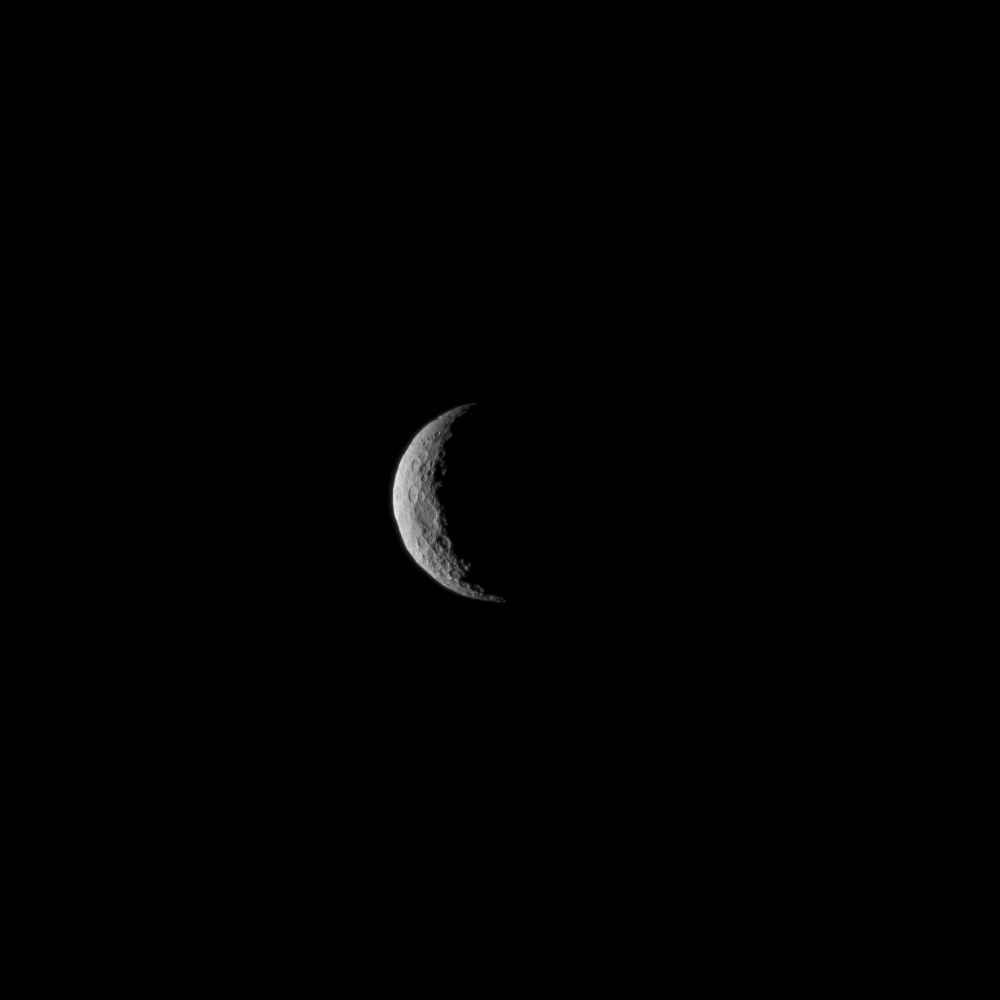

Ceres at Dawn – Take One

The slim crescent of Ceres smiles back as the dwarf planet awaits the arrival of an emissary from Earth. This image was taken by NASA’s Dawn spacecraft on March 1, 2015, just a few days before the mission achieved orbit around the previously unexplored world.

Following the image sequence in which this view was acquired, the Dawn spacecraft slipped over to the dark side — that is, the far side of Ceres with respect to the sun. The spacecraft is slated to resume imaging of Ceres’ surface in mid-April, when it once again views lit terrain on Ceres.

The image was obtained at a distance of about 30,000 miles (about 48,000 kilometers) at a sun-Ceres-spacecraft angle, or phase angle, of 123 degrees. Image scale on Ceres is 1.9 miles (2.9 kilometers) per pixel.

This image was taken as part of the same sequence in which PIA19312 was acquired.

Ceres has an average diameter of about 590 miles (950 kilometers).

Dawn’s mission is managed by NASA’s Jet Propulsion Laboratory, Pasadena, California, for NASA’s Science Mission Directorate in Washington. Dawn is a project of the directorate’s Discovery Program, managed by NASA’s Marshall Space Flight Center in Huntsville, Alabama. The University of California, Los Angeles, is responsible for overall Dawn mission science. Orbital ATK Inc., in Dulles, Virginia, designed and built the spacecraft. The German Aerospace Center, the Max Planck Institute for Solar System Research, the Italian Space Agency and the Italian National Astrophysical Institute are international partners on the mission team.

Credit: NASA/JPL-Caltech/UCLA/MPS/DLR/IDA